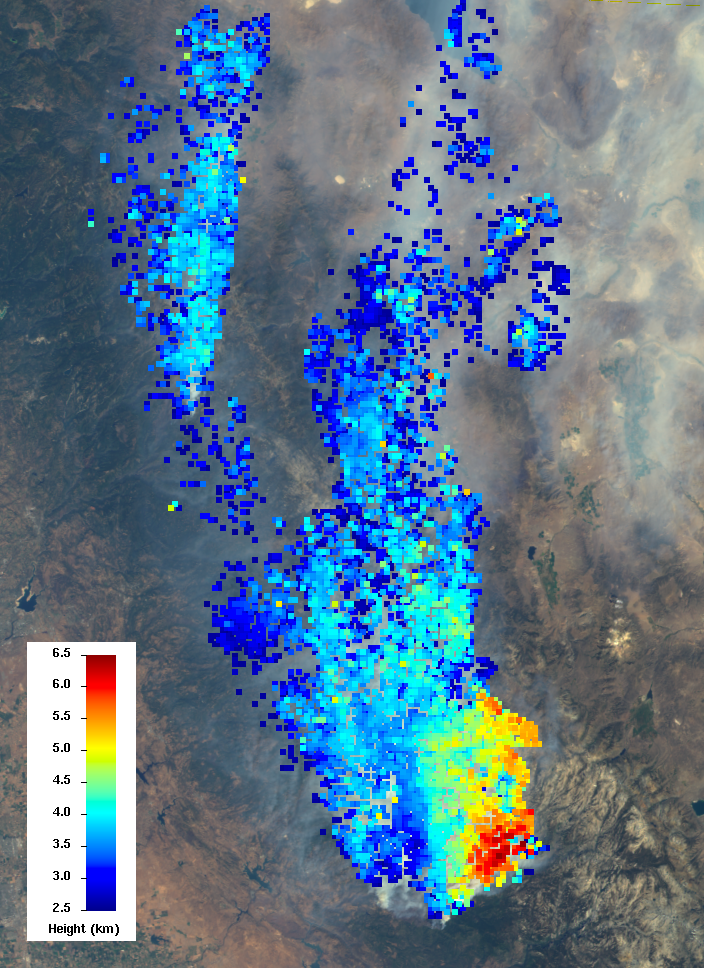

NASA’s Terra Spacecraft Measures Height of California Rim Fire Smoke Plumes

The Multi-angle Imaging SpectroRadiometer (MISR) instrument on NASA’s Terra spacecraft views every scene it observes from nine different angles. This unique design allows it to measure the height of smoke plumes using stereoscopic techniques. This MISR image, acquired Aug. 23, 2013, shows a 121-by-165-mile (194-by-266 kilometer) portion of the scene, where the smoke is the thickest. The colors indicate the height of the smoke plume’s top above sea level. The data show that the smoke particles have reached altitudes as high as 4 miles (6.5 kilometers). These heights have not been corrected for the effects of wind, but have an uncertainty of less than 0.6 mile (1 kilometer).

MISR was built and is managed by NASA’s Jet Propulsion Laboratory, Pasadena, Calif., for NASA’s Science Mission Directorate, Washington, D.C. The Terra satellite is managed by NASA’s Goddard Space Flight Center, Greenbelt, Md. The MISR data were obtained from the NASA Langley Research Center Atmospheric Science Data Center. JPL is a division of the California Institute of Technology.

Credit: NASA/GSFC/LaRC/JPL, MISR Team